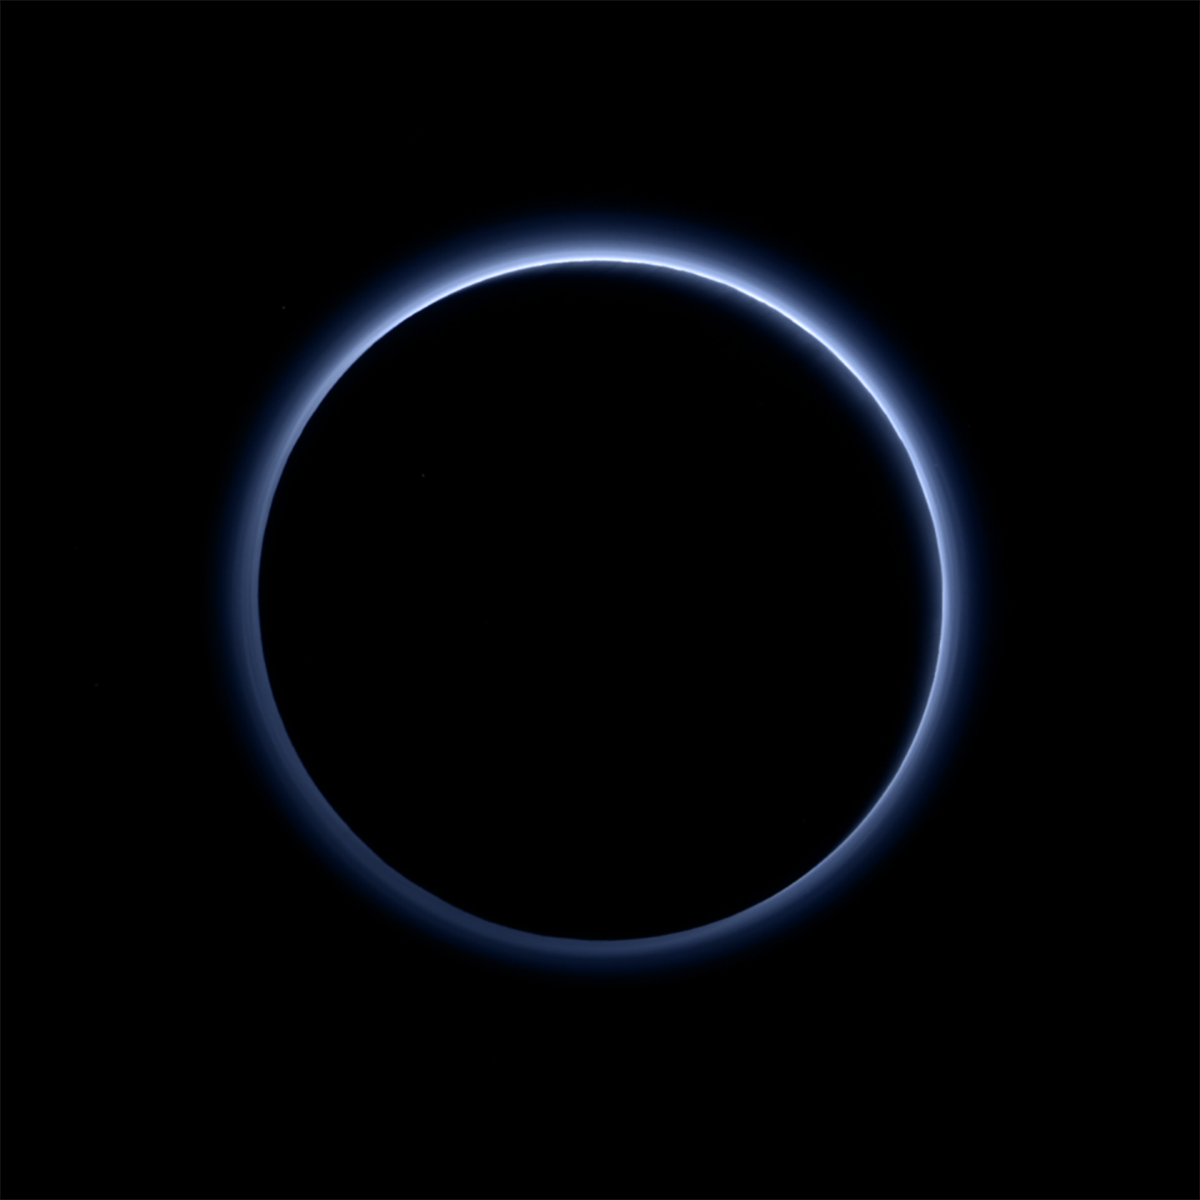

New Horizons Finds Blue Skies and Water Ice on Pluto

Pluto’s Blue Sky: Pluto’s haze layer shows its blue color in this picture taken by the New Horizons Ralph/Multispectral Visible Imaging Camera (MVIC). The high-altitude haze is thought to be similar in nature to that seen at Saturn’s moon Titan. The source of both hazes likely involves sunlight-initiated chemical reactions of nitrogen and methane, leading to relatively small, soot-like particles (called tholins) that grow as they settle toward the surface. This image was generated by software that combines information from blue, red and near-infrared images to replicate the color a human eye would perceive as closely as possible.

Credit: NASA/JHUAPL/SwRI